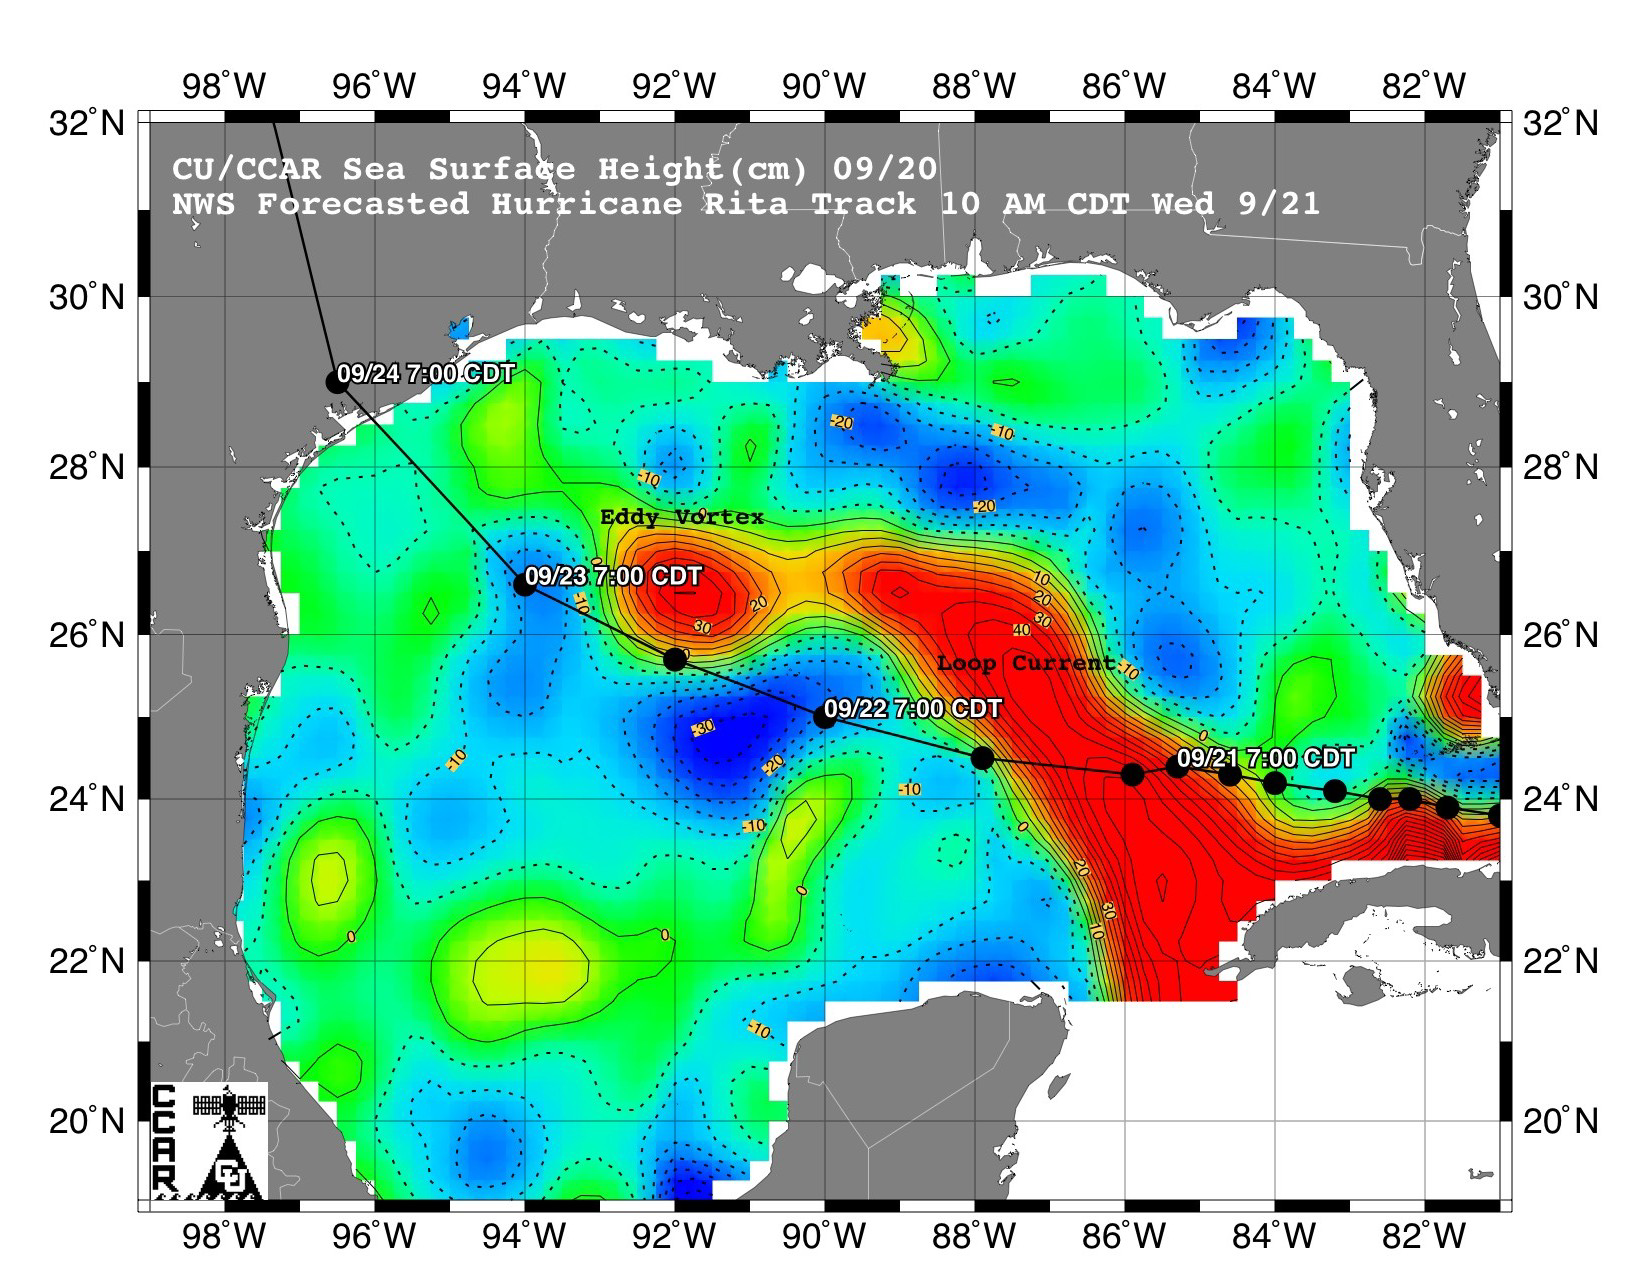

Rita Roars Through a Warm Gulf (September 21, 2005)

This sea surface height map of the Gulf of Mexico, with the Florida peninsula on the right and the Texas-Mexico Gulf Coast on the left, is based on altimeter data from four satellites including NASA’s Topex/Poseidon and Jason. Red indicates a strong circulation of much warmer waters, which can feed energy to a hurricane. This area stands 35 to 60 centimeters (about 13 to 23 inches) higher than the surrounding waters of the Gulf. The actual track of a hurricane is primarily dependent upon steering winds, which are forecasted through the use of atmospheric models. However, the interaction of the hurricane with the upper ocean is the primary source of energy for the storm. Hurricane intensity is therefore greatly affected by the upper ocean temperature structure and can exhibit explosive growth over warm ocean currents and eddies. Eddies are currents of water that run contrary to the direction of the main current. According to the forecasted track through the Gulf of Mexico, Hurricane Rita will continue crossing the warm waters of a Gulf of Mexico circulation feature called the Loop Current and then pass near a warm-water eddy called the Eddy Vortex, located in the north central Gulf, south of Louisiana.

The Jason satellite carries a dual-frequency radar altimeter. This instrument beams microwave pulses-at 13.6 and 5.3 Gigahertz, respectively-downward toward the Earth. To determine the ocean’s height, the instrument precisely measures the time it takes for the microwave pulses to bounce off the surface and return to the spacecraft. This measure, multiplied by the speed of light, gives the range from the satellite to the ocean surface.

The joint U.S.-French Topex/Poseidon mission is managed by the JPL for NASA’s Earth Science Enterprise, NASA Headquarters, Washington, D.C. JPL is a division of the California Institute of Technology in Pasadena. Research on Earth’s oceans using Jason and other space-based capabilities is conducted by NASA’s Earth Science Enterprise to better understand and protect our home planet.

Credit: NASA/JPL/University of Colorado